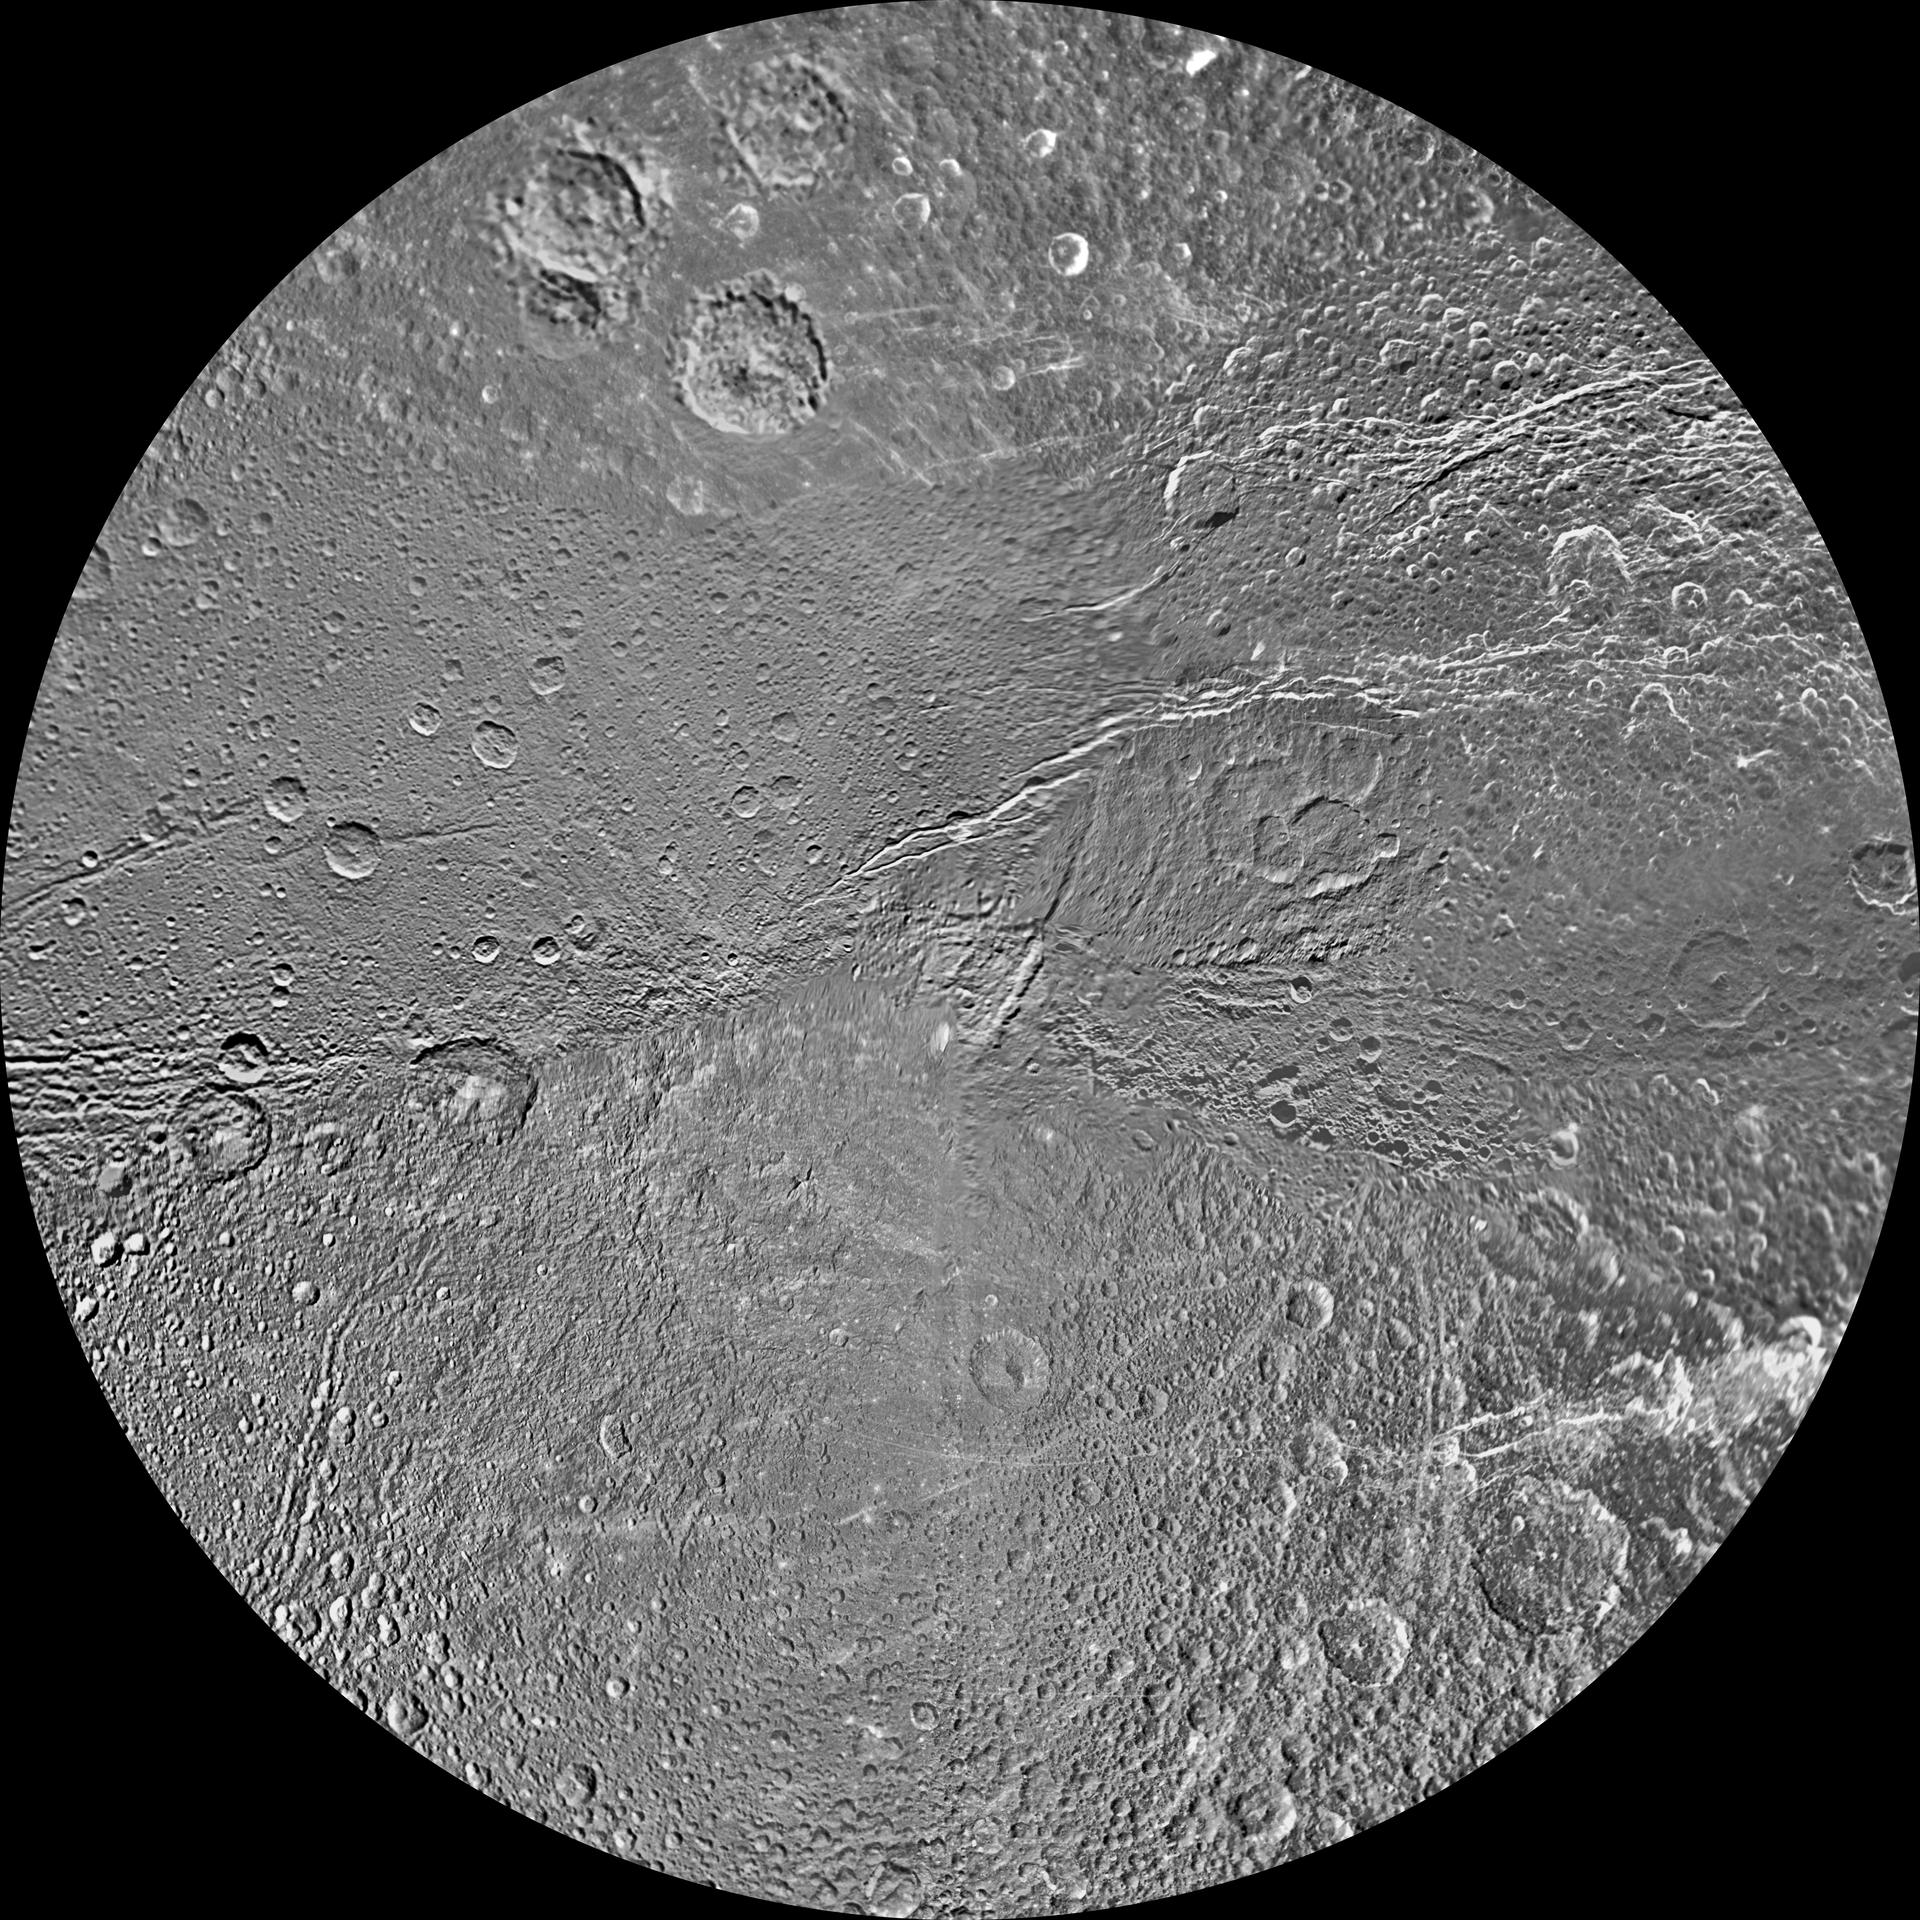

Dione Polar Maps – February 2010

The southern hemisphere of Saturn’s moon Dione is seen in this polar stereographic maps, mosaicked from the best-available clear-filter images from NASA’s Cassini and Voyager missions.

This map is centered on the south pole and surface coverage extends to the equator. Grid lines show latitude and longitude in 30-degree increments. The scale in the full-size version of this map is 153 meters (500 feet) per pixel. The resolution of the map is 64 pixels per degree. The mean radius of Dione used for projection is 563 kilometers (350 miles).

The Cassini-Huygens mission is a cooperative project of NASA, the European Space Agency and the Italian Space Agency. The Jet Propulsion Laboratory, a division of the California Institute of Technology in Pasadena, manages the mission for NASA’s Science Mission Directorate in Washington. The Cassini orbiter and its two onboard cameras were designed, developed and assembled at JPL. The imaging team is based at the Space Science Institute, Boulder, Colo.

Credit: NASA/JPL/Space Science Institute